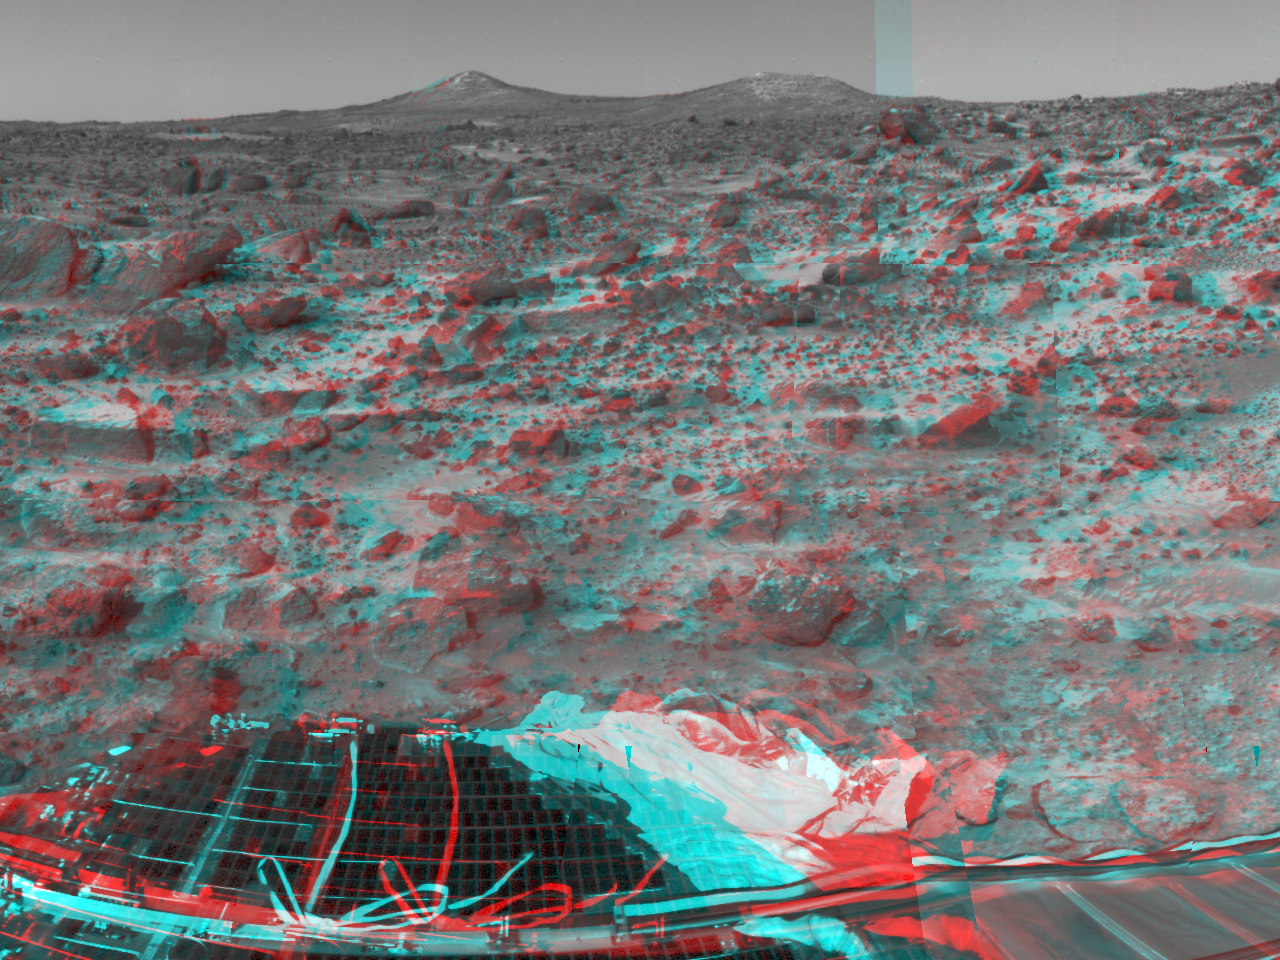

Lander Petal & Twin Peaks – 3-D

Many prominent rocks near the Sagan Memorial Station are featured in this image, taken in stereo by the Imager for Mars Pathfinder (IMP) on Sol 3. 3D glasses are necessary to identify surface detail. The two hills in the distance, approximately one to two kilometers away, have been dubbed the “Twin Peaks” and are of great interest to Pathfinder scientists as objects of future study. The white areas on the left hill, called the “Ski Run” by scientists, may have been formed by hydrologic processes. A lander petal, airbag, and the rear ramp are at the lower area of the image.

The image was taken by the Imager for Mars Pathfinder (IMP) after its deployment on Sol 3. Mars Pathfinder was developed and managed by the Jet Propulsion Laboratory (JPL) for the National Aeronautics and Space Administration. The IMP was developed by the University of Arizona Lunar and Planetary Laboratory under contract to JPL. Peter Smith is the Principal Investigator.

Click below to see the left and right views individually.

Left
Right
Photojournal note: Sojourner spent 83 days of a planned seven-day mission exploring the Martian terrain, acquiring images, and taking chemical, atmospheric and other measurements. The final data transmission received from Pathfinder was at 10:23 UTC on September 27, 1997. Although mission managers tried to restore full communications during the following five months, the successful mission was terminated on March 10, 1998.

Credit: NASA/JPL